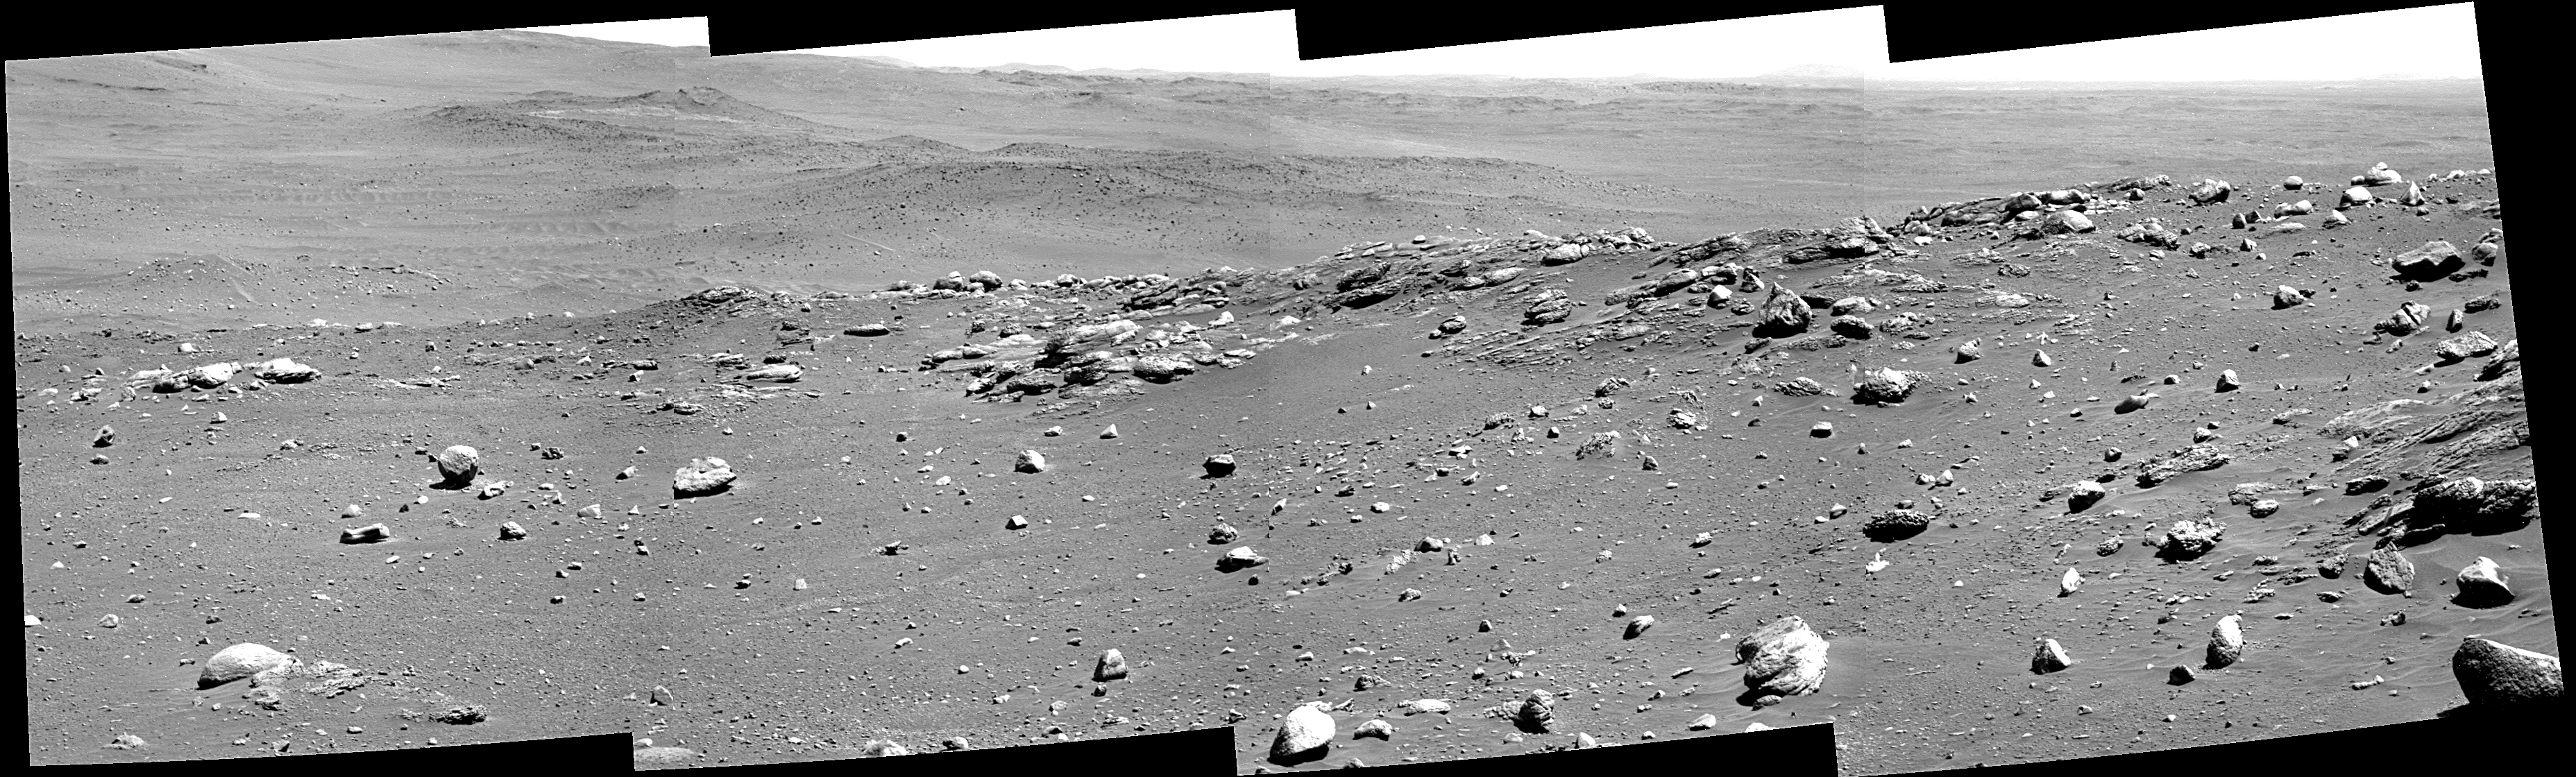

‘Algonquin’ Outcrop on Spirit’s Sol 680

This view combines four frames from Spirit’s panoramic camera, looking in the drive direction on the rover’s 680th Martian day, or sol (Dec. 1, 2005). The outcrop of apparently layered bedrock has the informal name “Algonquin.”

Credit: NASA/JPL-Caltech/Cornell